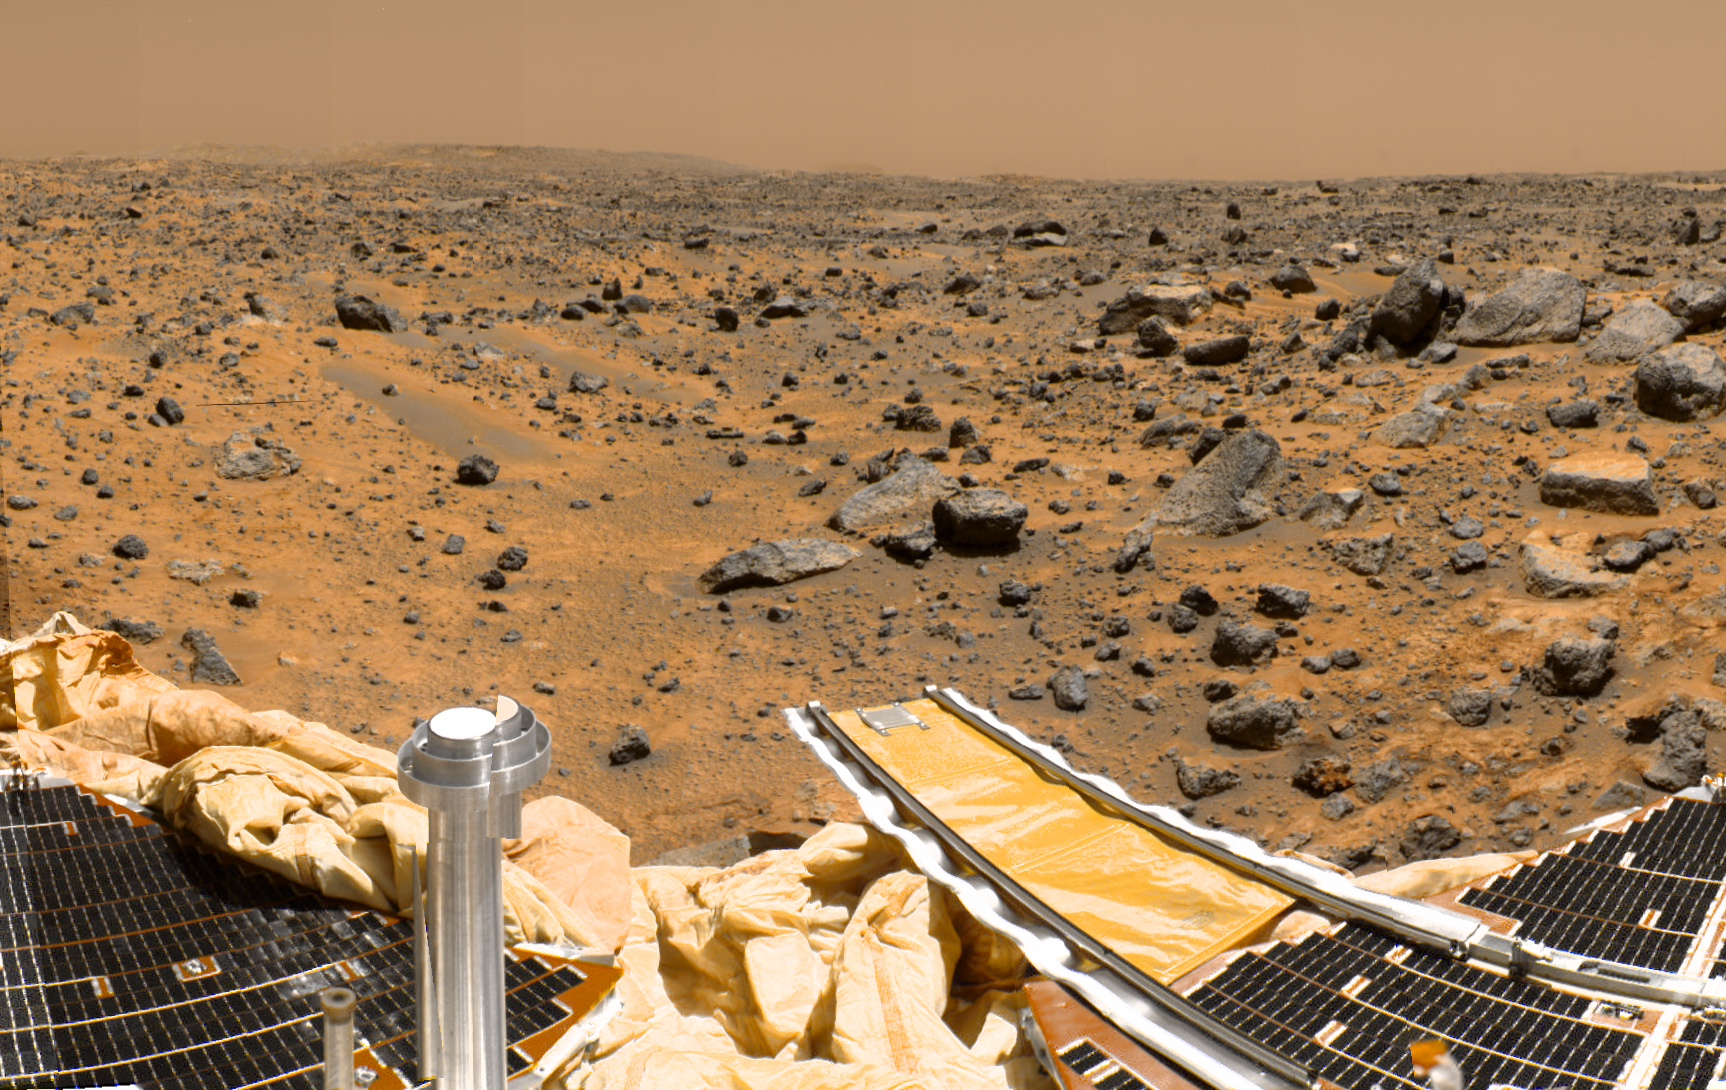

Portion of Enhanced 360-degree Gallery Pan

This is a sub-section of the “geometrically improved, color enhanced” version of the 360-degree panorama heretofore known as the “Gallery Pan,” the first contiguous, uniform panorama taken by the Imager for Mars Pathfinder (IMP) over the course of Sols 8, 9, and 10. Different regions were imaged at different times over the three Martian days to acquire consistent lighting and shadow conditions for all areas of the panorama.

The IMP is a stereo imaging system that, in its fully deployed configuration, stands 1.8 meters above the Martian surface, and has a resolution of two millimeters at a range of two meters. In this geometrically improved version of the panorama, distortion due to a 2.5 degree tilt in the IMP camera mast has been removed, effectively flattening the horizon.

The IMP has color capability provided by 24 selectable filters — twelve filters per “eye.” Its red, green, and blue filters were used to take this image. The color was digitally balanced according to the color transmittance capability of a high-resolution TV at the Jet Propulsion Laboratory (JPL), and is dependent on that device. In this color enhanced version of the panorama, detail in surface features are brought out via changes to saturation and intensity, holding the original hue constant. A threshold was applied to avoid changes to the sky.

At left is a Lander petal and a metallic mast which is a portion of the low-gain antenna. Misregistration in the antenna and other Lander features is due to parallax in the extreme foreground. Another Lander petal is at the right, showing the fully deployed forward ramp.

Mars Pathfinder is the second in NASA’s Discovery program of low-cost spacecraft with highly focused science goals. The Jet Propulsion Laboratory, Pasadena, CA, developed and manages the Mars Pathfinder mission for NASA’s Office of Space Science, Washington, D.C. JPL is a division of the California Institute of Technology (Caltech). The IMP was developed by the University of Arizona Lunar and Planetary Laboratory under contract to JPL. Peter Smith is the Principal Investigator.

Photojournal note: Sojourner spent 83 days of a planned seven-day mission exploring the Martian terrain, acquiring images, and taking chemical, atmospheric and other measurements. The final data transmission received from Pathfinder was at 10:23 UTC on September 27, 1997. Although mission managers tried to restore full communications during the following five months, the successful mission was terminated on March 10, 1998.

Credit: NASA/JPL